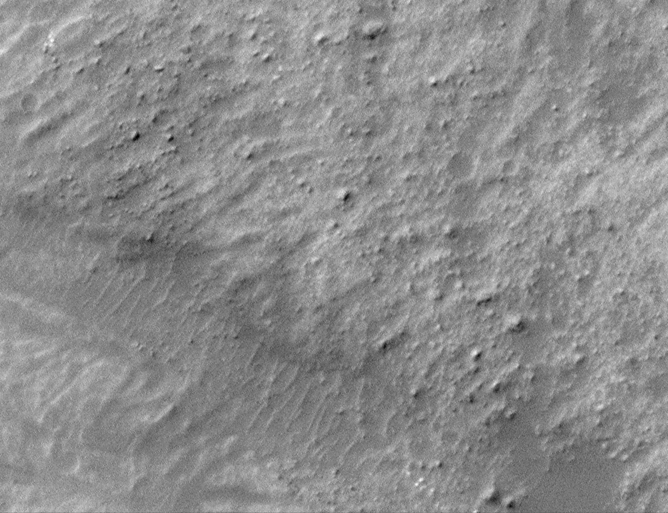

1.5 Meter Per Pixel View of Boulders in Ganges Chasma

The Mars Orbiter Camera (MOC) onboard the Mars Global Surveyor (MGS) spacecraft was designed to be able to take pictures that “bridge the gap” between what could be seen by the Mariner 9 and Viking Orbiters from space and what could be seen by landers from the ground. In other words, MOC was designed to be able to see boulders of sizes similar to and larger than those named “Yogi” at the Mars Pathfinder site and “Big Joe” at the Viking 1 landing site. To see such boulders, a resolution of at least 1.5 meters (5 feet) per pixel was required.

With the start of the MGS Mapping Phase of the mission during the second week of March 1999, the MOC team is pleased to report that “the gap is bridged.” This image shows a field of boulders on the surface of a landslide deposit in Ganges Chasma. Ganges Chasma is one of the valleys in the Valles Marineris canyon system. The image resolution is 1.5 meters per pixel. The boulders shown here range in size from about 2 meters (7 feet) to about 20 meters (66 feet) in size. The image covers an area 1 kilometer (0.62 miles) across, and illumination is from the upper left.

Malin Space Science Systems and the California Institute of Technology built the MOC using spare hardware from the Mars Observer mission. MSSS operates the camera from its facilities in San Diego, CA. The Jet Propulsion Laboratory’s Mars Surveyor Operations Project operates the Mars Global Surveyor spacecraft with its industrial partner, Lockheed Martin Astronautics, from facilities in Pasadena, CA and Denver, CO.

Credit: NASA/JPL/MSSS